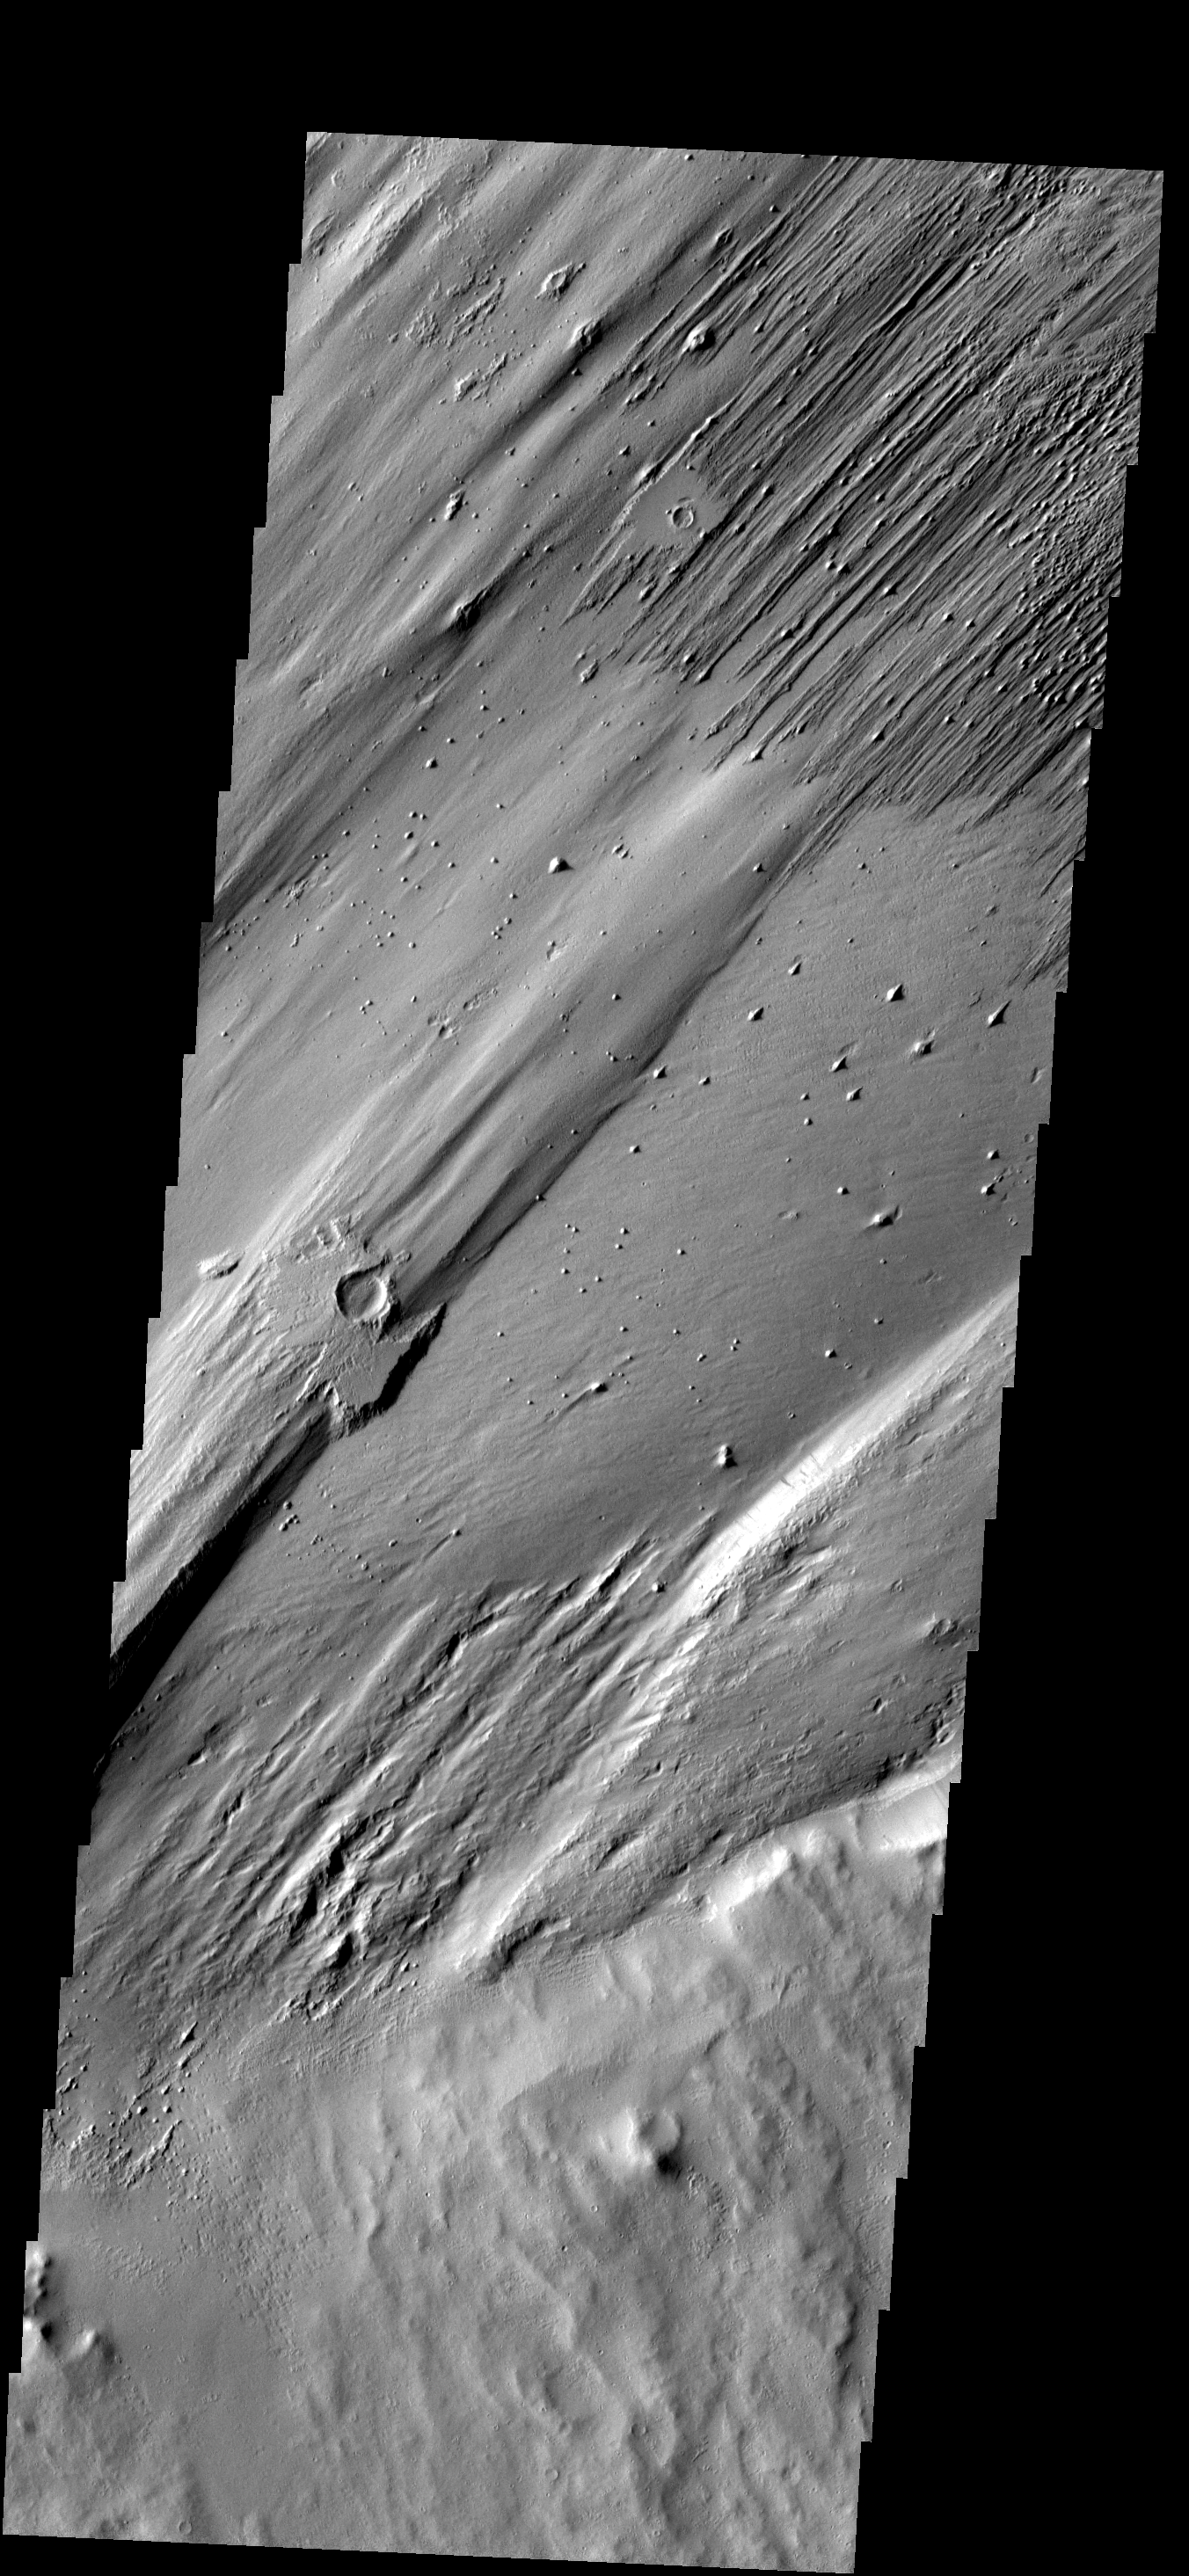

Ejecta Remains

Only a portion of the ejecta remains around this crater. Wind action is creating yardangs and stripping off the surface materials in this region. The margin of Apollinaris Patera is at the bottom 1/3 of the frame.

Image information: VIS instrument. Latitude -7.0N, Longitude 173.8E. 18 meter/pixel resolution.

Please see the THEMIS Data Citation Note for details on crediting THEMIS images.

Note: this THEMIS visual image has not been radiometrically nor geometrically calibrated for this preliminary release. An empirical correction has been performed to remove instrumental effects. A linear shift has been applied in the cross-track and down-track direction to approximate spacecraft and planetary motion. Fully calibrated and geometrically projected images will be released through the Planetary Data System in accordance with Project policies at a later time.

NASA’s Jet Propulsion Laboratory manages the 2001 Mars Odyssey mission for NASA’s Office of Space Science, Washington, D.C. The Thermal Emission Imaging System (THEMIS) was developed by Arizona State University, Tempe, in collaboration with Raytheon Santa Barbara Remote Sensing. The THEMIS investigation is led by Dr. Philip Christensen at Arizona State University. Lockheed Martin Astronautics, Denver, is the prime contractor for the Odyssey project, and developed and built the orbiter. Mission operations are conducted jointly from Lockheed Martin and from JPL, a division of the California Institute of Technology in Pasadena.

Credit: NASA/JPL/ASU